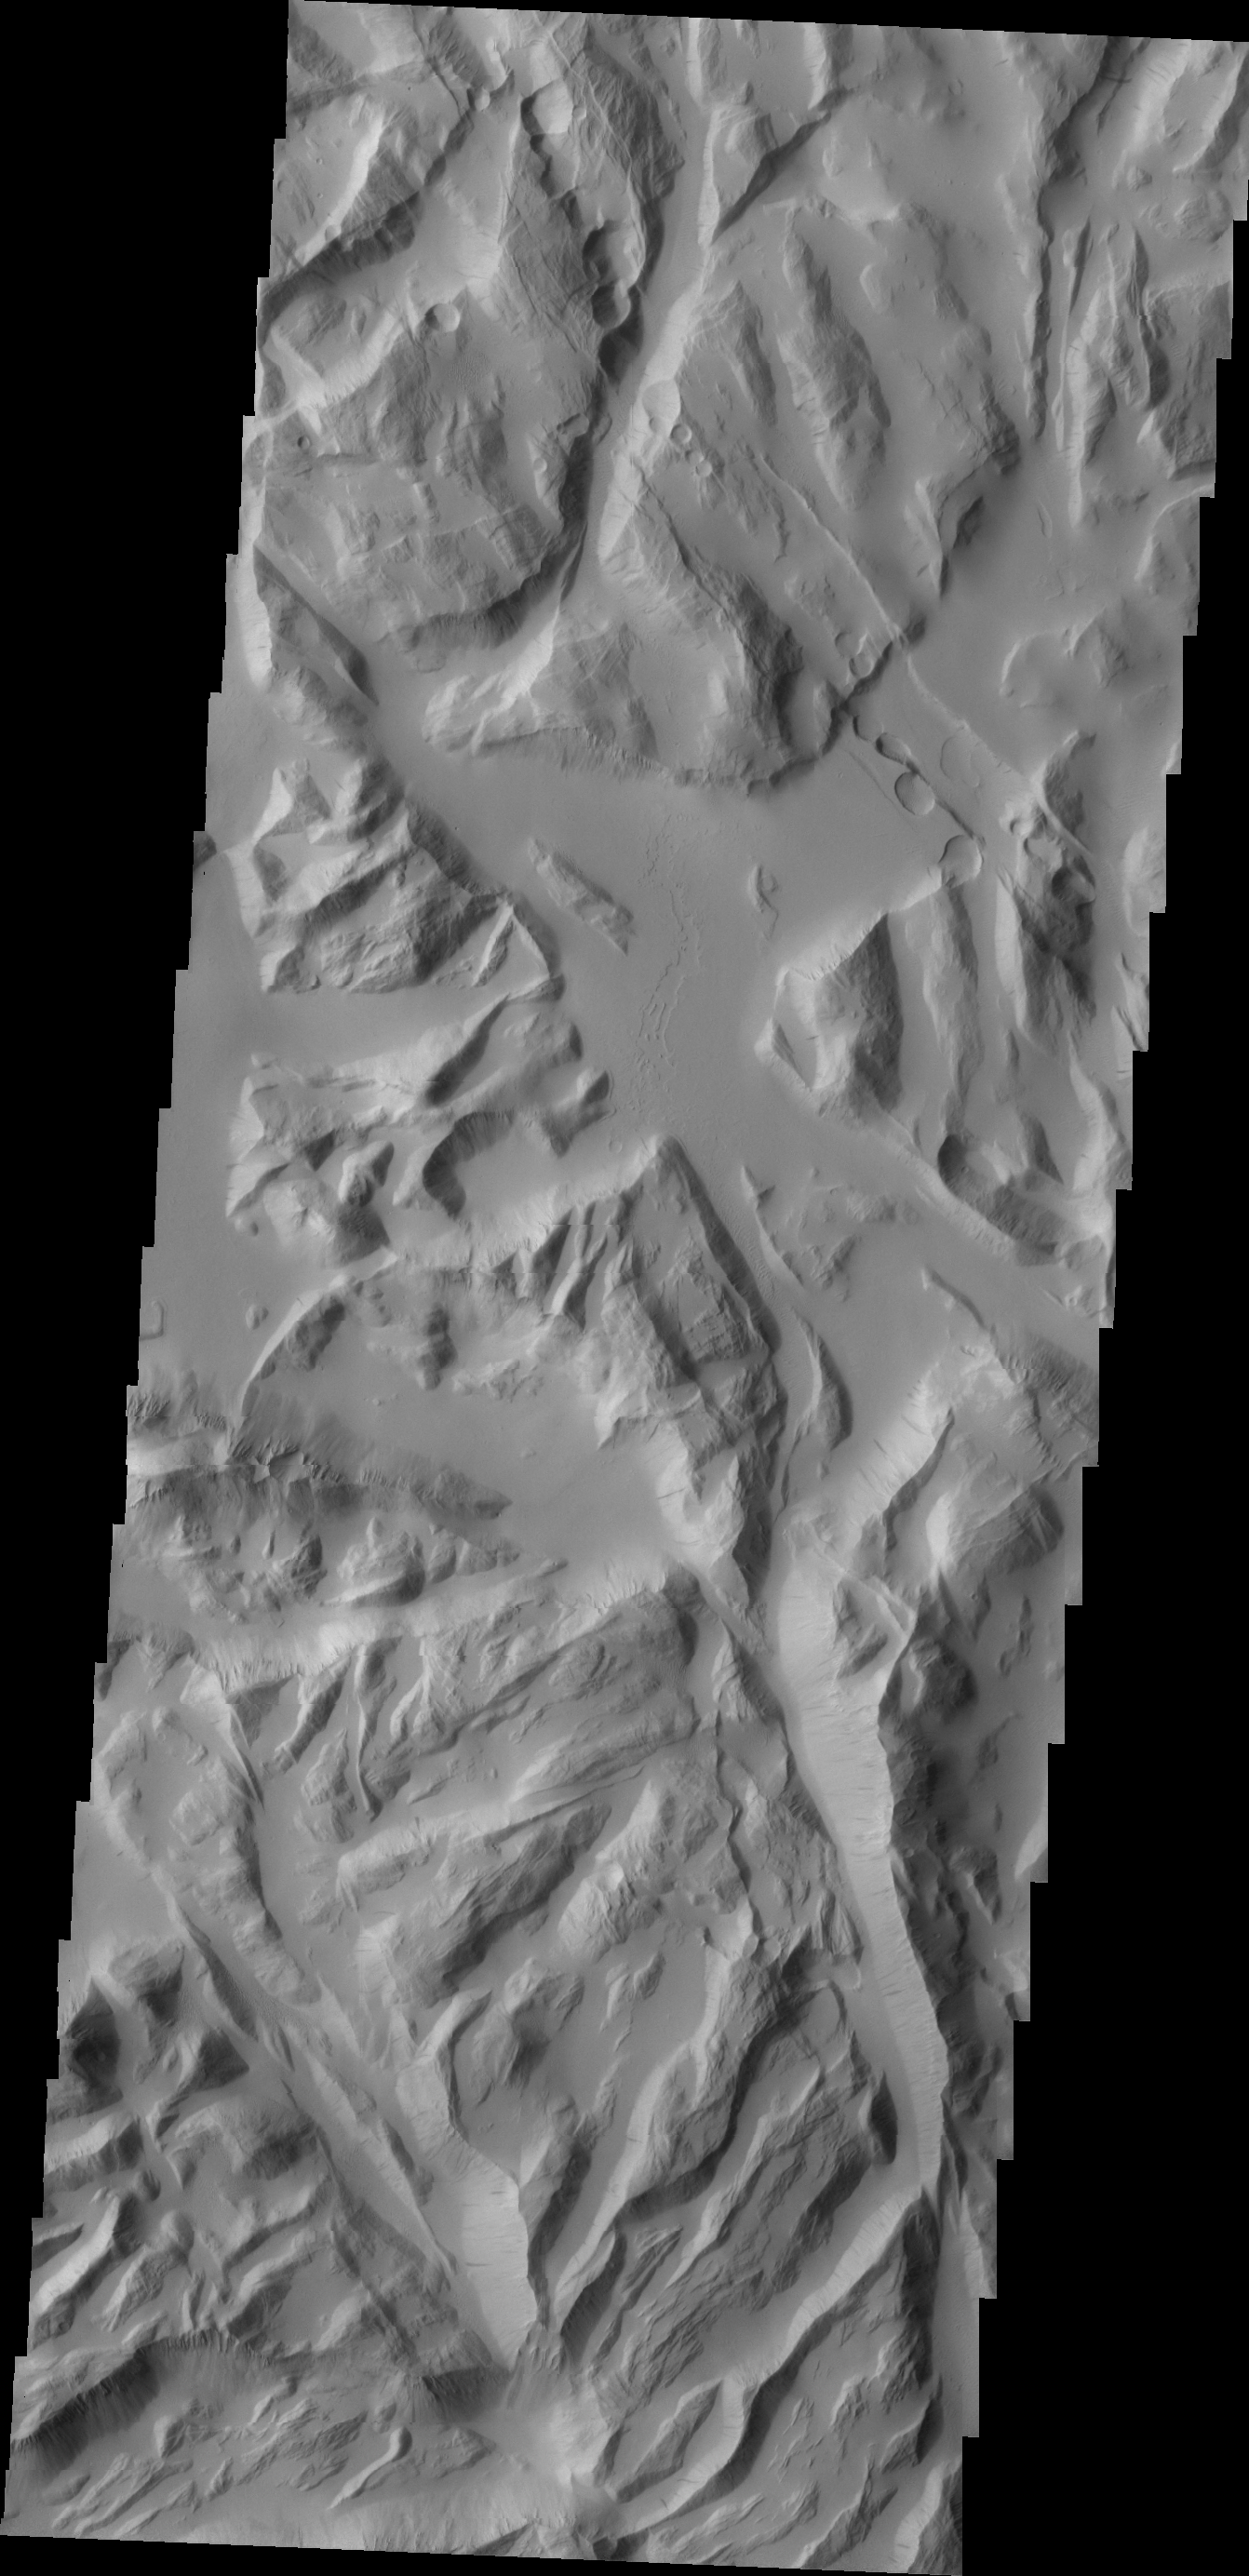

Sulci Gordii

Today’s VIS image shows part of Sulci Gordii, a complexly fractured region east of Olympus Mons.

Credit: NASA/JPL/ASU